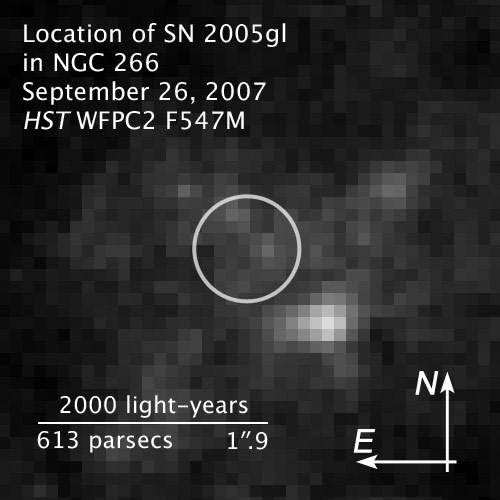

Compass and Scale Image of SN 2005gl in NGC 266

Object Name: Location of SN 2005gl in NGC 266
Object Description: Supernova in a barred spiral galaxy
Instrument: HST/WFPC2
Filters: F547M (Strömgren y)

Compass and Scale Compass and Scale An astronomical image with a scale that shows how large an object is on the sky, a compass that shows how the object is oriented on the sky, and the filters with which the image was made.

Credit: Illustration: NASA, ESA, and Z. Levay (STScI); Image: NASA, ESA, and A. Gal-Yam (Weizmann Institute of Science, Israel)